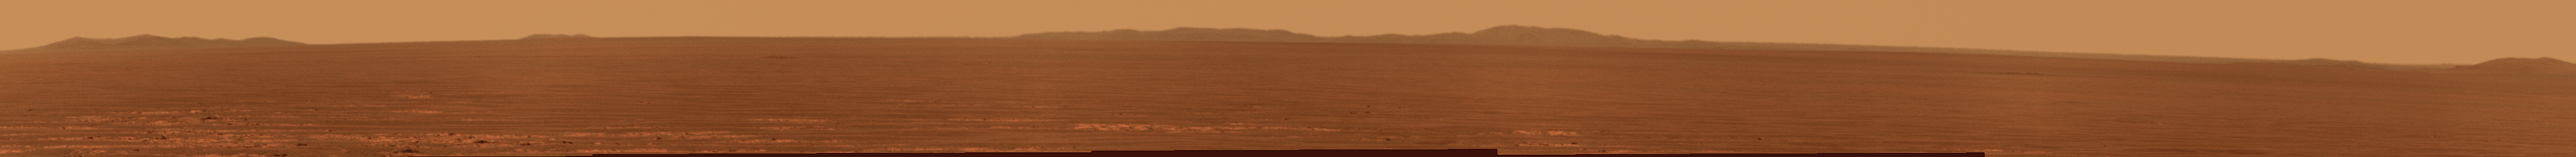

Rim of Endeavour on Opportunity’s Horizon, Sol 2424

NASA’s Mars Exploration Rover Opportunity used its panoramic camera to record this eastward view of the horizon on the 2,424th Martian day, or sol, of the rover’s work on Mars (Nov. 18, 2010).

Portions of the rim of Endeavour Crater, several kilometers or miles in the distance, are visible at the left, middle and far-right of the image, rising above the Meridiani plain. Endeavour Crater is about 22 kilometers (14 miles) in diameter. The portion of the rim visible on the left in this image is at the northern edge of Endeavour. The portion in the middle of the image is on the crater’s eastern edge of the crater. The portion at the far right is on the Endeavour’s western rim, closer to Opportunity. An orbital view at PIA11837 offers context.

The rover team chose Endeavour Crater as a long-term destination for Opportunity in mid-2008, after the rover had investigated the much-smaller Victoria Crater for two years. More than a year later, the goal became even more alluring when observations with the Compact Reconnaissance Imaging Spectrometer for Mars, on NASA’s Mars Reconnaissance Orbiter, found clay minerals exposed on Endeavour’s western rim. James Wray of Cornell University, and co-authors, reported observations of those minerals in Geophysical Research Letters in 2009. Clay minerals, which form under wet and relatively neutral pH conditions, have been found extensively on Mars from orbit but have not been examined on the surface. Additional observations with that spectrometer are helping the rover team choose which part of Endeavour’s rim to visit first with Opportunity.

This view is presented in approximately true color by combining exposures taken through three of the panoramic camera’s filters, admitting wavelengths of 752 nanometers, 535 nanometers and 432 nanometers.

Opportunity completed its three-month prime mission in April 2004 and has continued working in mission extensions since then.

Credit: NASA/JPL-Caltech/Cornell University